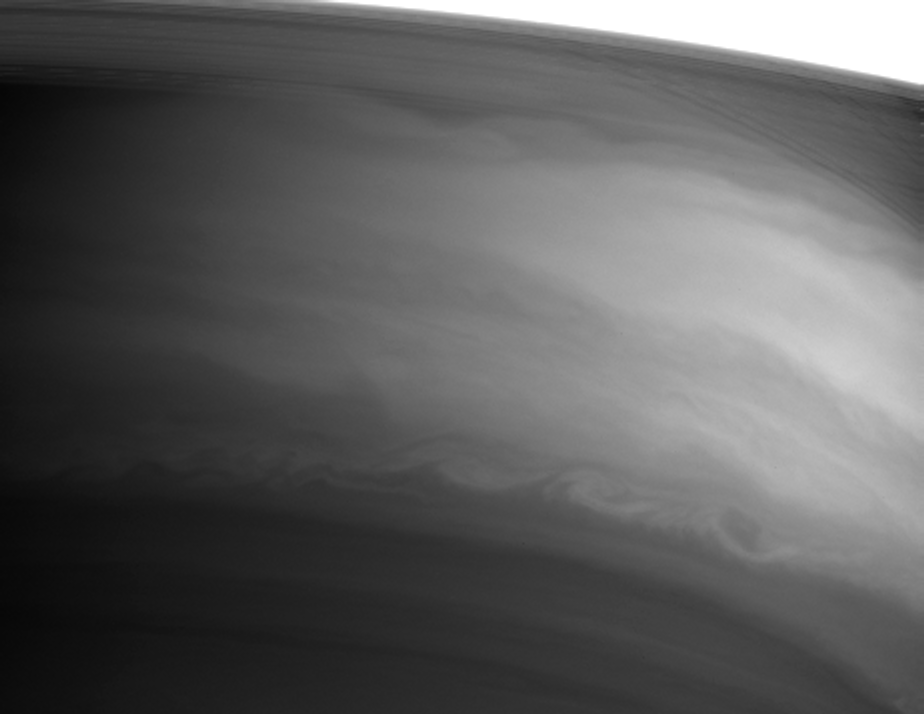

Bright Equator

Turbulent swirls and eddies mark the southern boundary of Saturn’s bright equatorial band in this Cassini image taken in infrared light.

Saturn’s rings stretch across the upper right portion of this view. The image was intended to show atmospheric details, and the rings are overexposed in this 22-second exposure. Looking through the gossamer C ring, thin shadows of the rings on the planet are visible at right.

The image was taken with the Cassini spacecraft narrow angle camera on September 12, 2004, at a distance of 8.7 million kilometers (5.4 million miles) from Saturn. The image scale is 103 kilometers (64 miles) per pixel. Contrast has been enhanced slightly to increase visibility of fine details.

The Cassini-Huygens mission is a cooperative project of NASA, the European Space Agency and the Italian Space Agency. The Jet Propulsion Laboratory, a division of the California Institute of Technology in Pasadena, manages the Cassini-Huygens mission for NASA’s Office of Space Science, Washington, D.C. The Cassini orbiter and its two onboard cameras, were designed, developed and assembled at JPL. The imaging team is based at the Space Science Institute, Boulder, Colo.

Credit: NASA/JPL/Space Science Institute